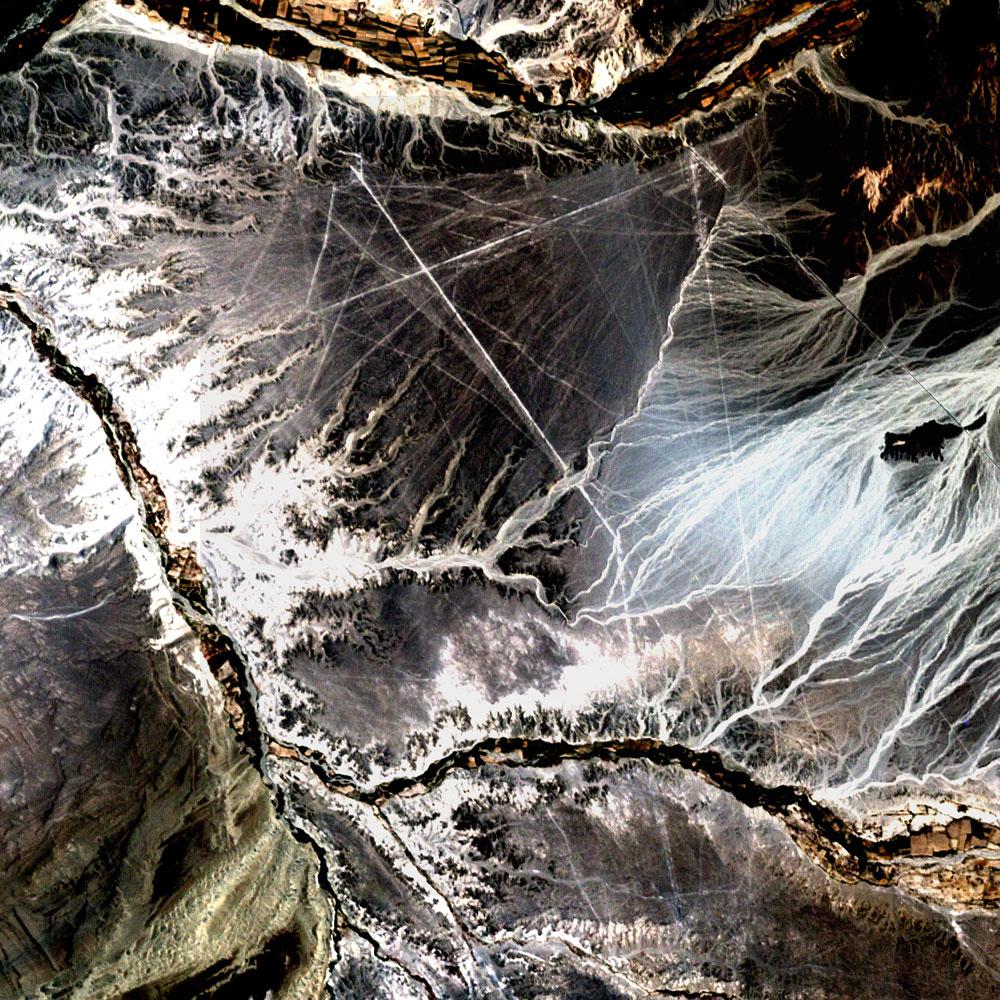

Nazca Lines, Peru

Acquisition Date: November 10, 2002 In the desert of southwest Peru, between the Andes Mountains and the Peruvian coast, lies a plateau with huge geometric patterns and spirals, animal figures including a monkey, a spider, and an 'owl man,' and thousands of perfectly straight lines. The last of these was drawn about a thousand years ago. Known as the Nazca lines, the drawings have mystified scientists since they were first discovered in the 1920s. Pictured here is all that can be seen of these lines by Landsat 7's 15 meter pan band, which has been used to sharpen the 30 meter Bands 3, 2, and 1.

Credit: NASA/GSFC/Landsat/USGS